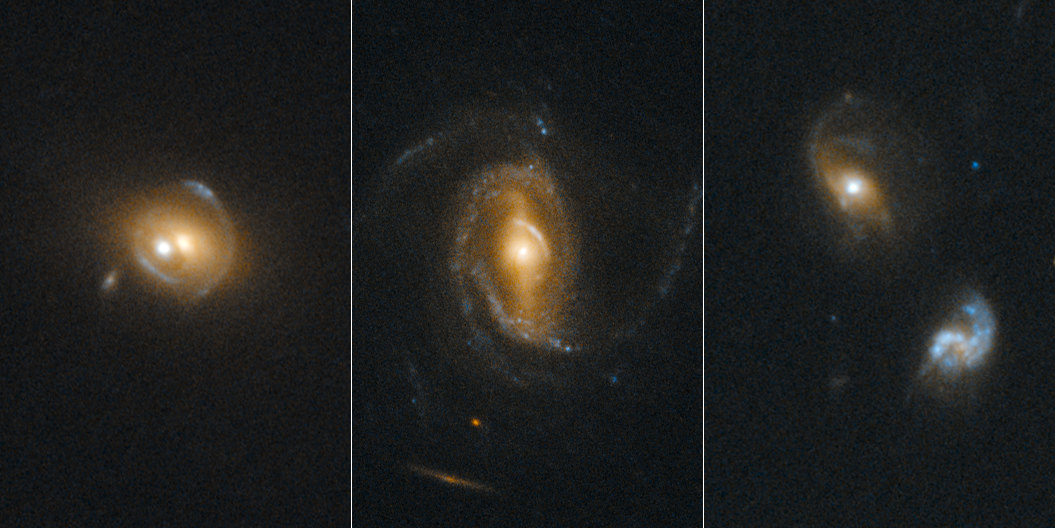

Quasar Lenses

The Hubble Space Telescope’s sharp view was used to look for gravitational arcs and rings (indicated by arrows in inserts above), which are produced when one galaxy acts as a lens to magnify and distort the appearance of another galaxy behind it. In this case, the foreground galaxies contain actively accreting black holes called quasars.

Credit: NASA, ESA, EPFL (Switzerland)